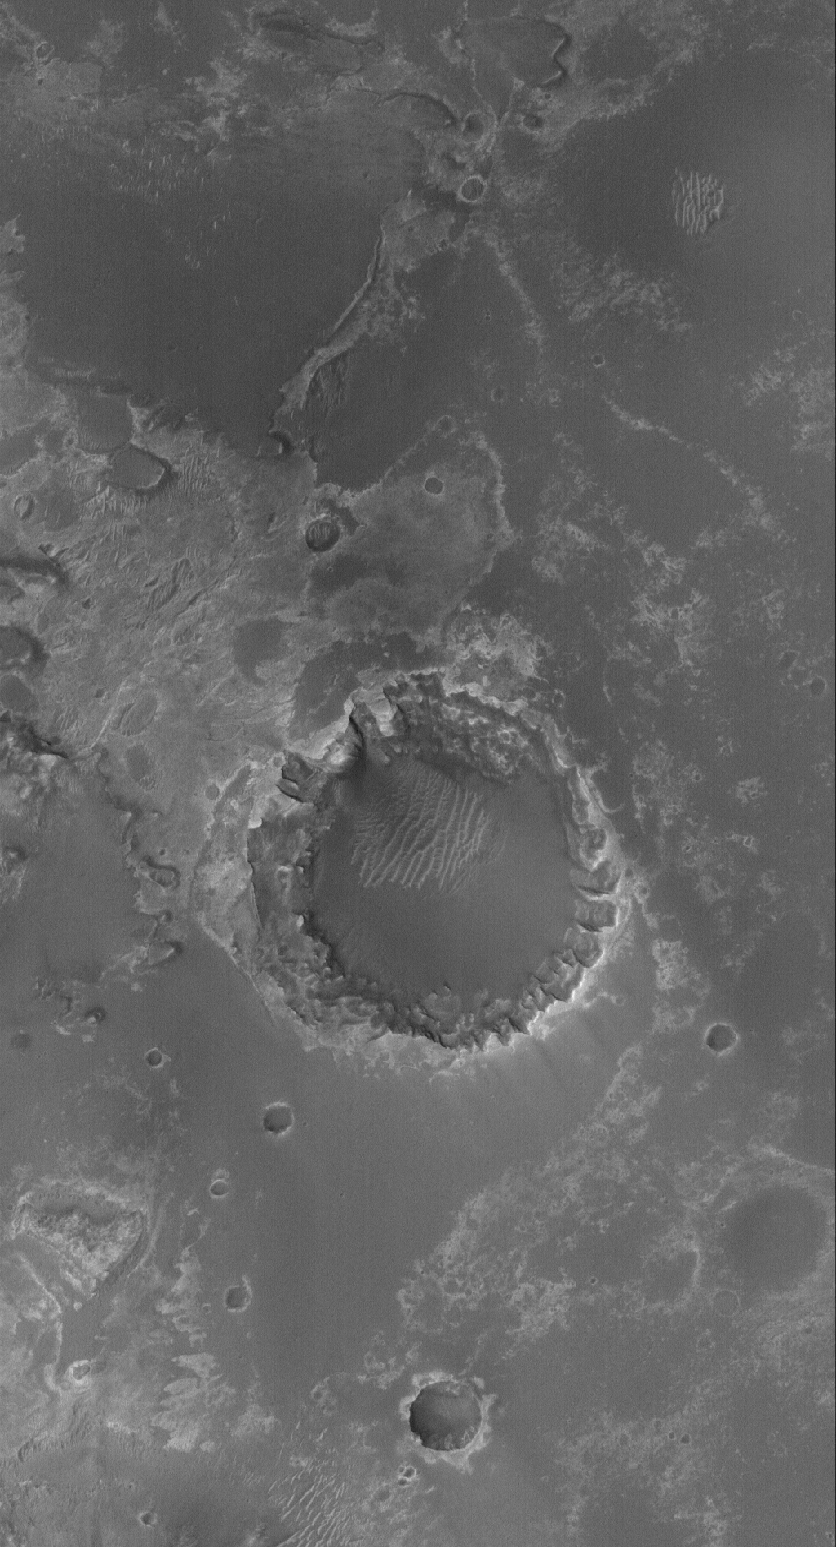

Meridiani Crater

31 August 2005
This Mars Global Surveyor (MGS) Mars Orbiter Camera (MOC) image shows a crater formed in light-toned, layered, sedimentary rocks in Meridiani Planum. This crater is located approximately 55 kilometers (~34 miles) southwest of the Mars Exploration Rover, Opportunity, site. Erosion of sedimentary rock layers around the crater rim has caused an uneven retreat, resulting in the formation of U-shaped alcoves where undermining and collapse have occurred. Dark material in this scene is probably sand and granules, similar to the dark surfaces explored by the Opportunity rover.

Location near: 3.1°S, 5.8°W
Image width: width: ~3 km (~1.9 mi)
Illumination from: lower left
Season: Southern Spring

Credit: NASA/JPL/Malin Space Science Systems